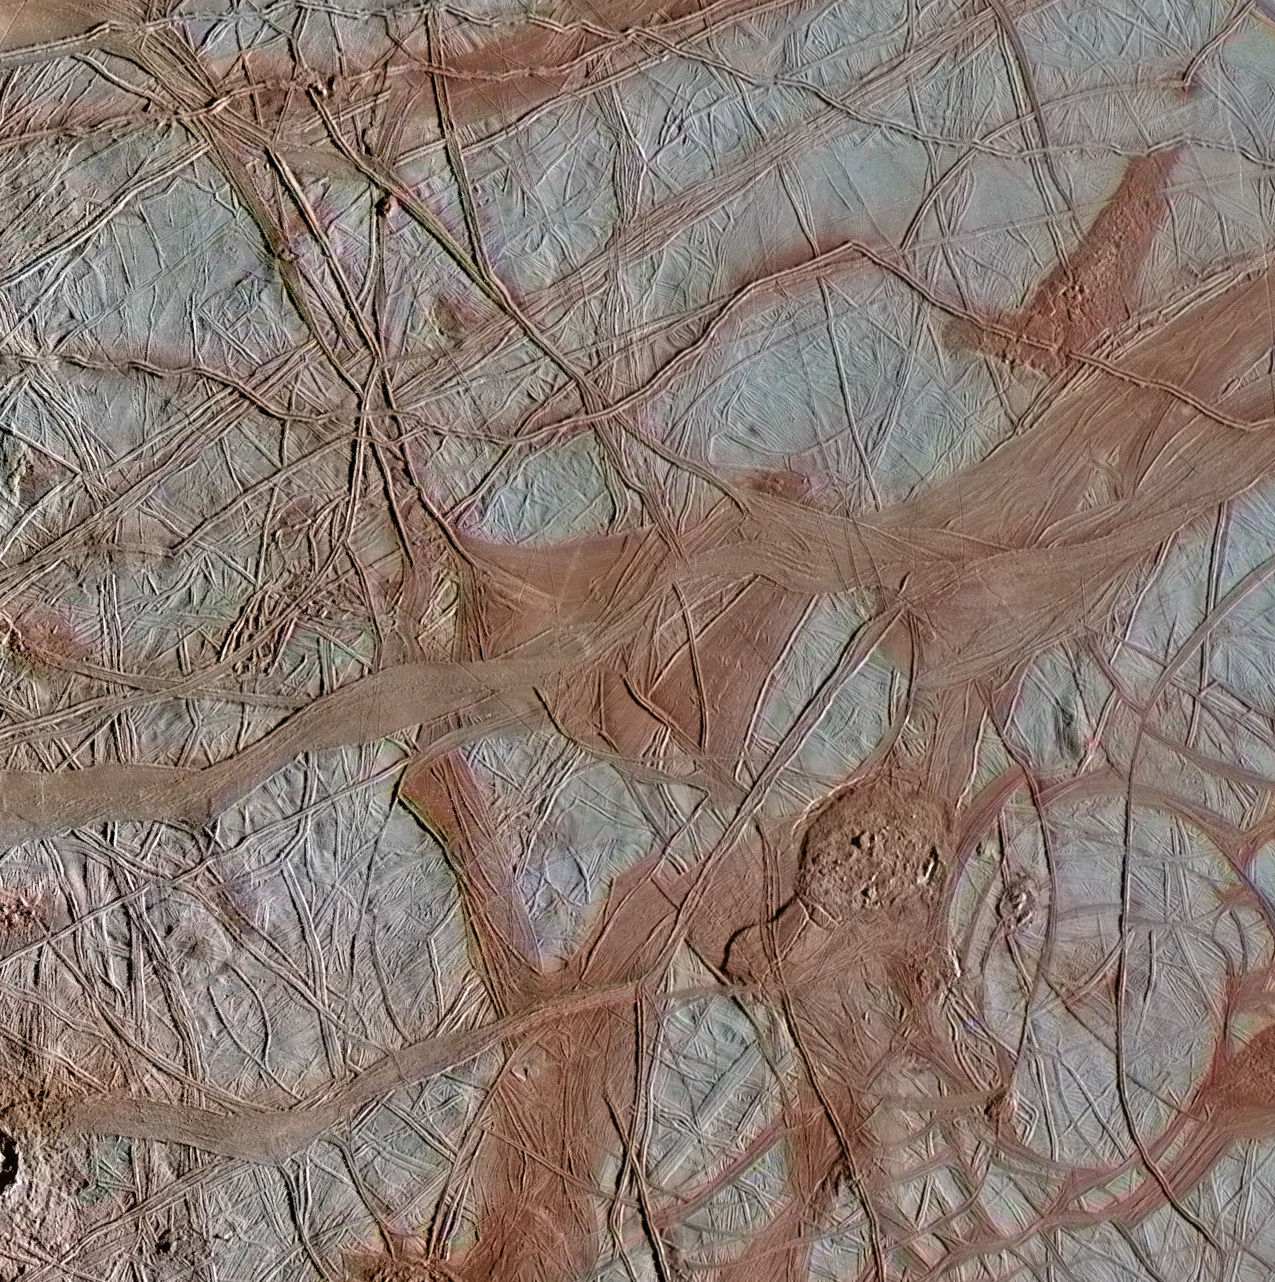

Crisscrossing Bands

The surface of Jupiter’s moon Europa features a widely varied landscape, including ridges, bands, small rounded domes and disrupted spaces that geologists called “chaos terrain.” This newly reprocessed image, along with two others along the same longitude (see PIA23871 and PIA23873), were taken by NASA’s Galileo spacecraft on Sept. 26, 1998, and reveal details of diverse surface features on Europa.

All three images were captured along the same longitude of Europa as Galileo flew by on Sept. 26, 1998, in the spacecraft’s 17th orbit of Jupiter (orbit E17). It was the eighth of Galileo’s 11 targeted flybys of Europa. High-resolution images were taken through a clear filter in grayscale (black and white). Using lower-resolution, color images of the same region from a different flyby (orbit E14), technicians recently mapped color onto the higher-resolution images.

(Orbit E14 resulted in this global view of Europa (see PIA19048). The color information gathered on that flyby was used to reprocess these new images.)

Enhanced-color images like these allow scientists to highlight geologic features with different colors, which are related to chemical compositions of the surface. Areas that appear light blue or white are made up of relatively pure water ice, and reddish areas have more non-ice materials.

This image shows a region of Europa’s surface covered with ridges and bands, with a few small disrupted chaos regions. The long, linear ridges and bands that crisscross Europa’s surface are thought to be related to the response of Europa’s icy surface crust as it is stretched and pulled by Jupiter’s strong gravity. Ridges, a common surface feature type, may form when a crack in the surface opens and closes repeatedly, building up a feature that’s typically a few hundred yards tall, a few miles wide and that can stretch horizontally for thousands of miles.

In contrast, bands are locations where a crack appears to have continued pulling apart horizontally, producing large, wide, relatively flat features. This image shows both ridges and bands, which interact with each other in complex ways that are somewhat similar to tectonic activity on the Earth.

The image resolution is 244 yards (223 meters) per pixel, and this image depicts an area about 180 miles (285 kilometers) across.

This image was produced by Mario Valenti at the SETI Institute in Mountain View, Calif.

Figure 1 indicates the locations on Europa depicted in the newly processed images, with the cross-cutting band noted by the middle marker. This image is centered approximately at -10.5 degrees south latitude, and 135.0 degrees east positive longitude.

The Galileo mission was managed by NASA’s Jet Propulsion Laboratory, a division of Caltech in Pasadena, California, for NASA’s Science Mission Directorate in Washington.

Credit: NASA/JPL-Caltech/SETI Institute